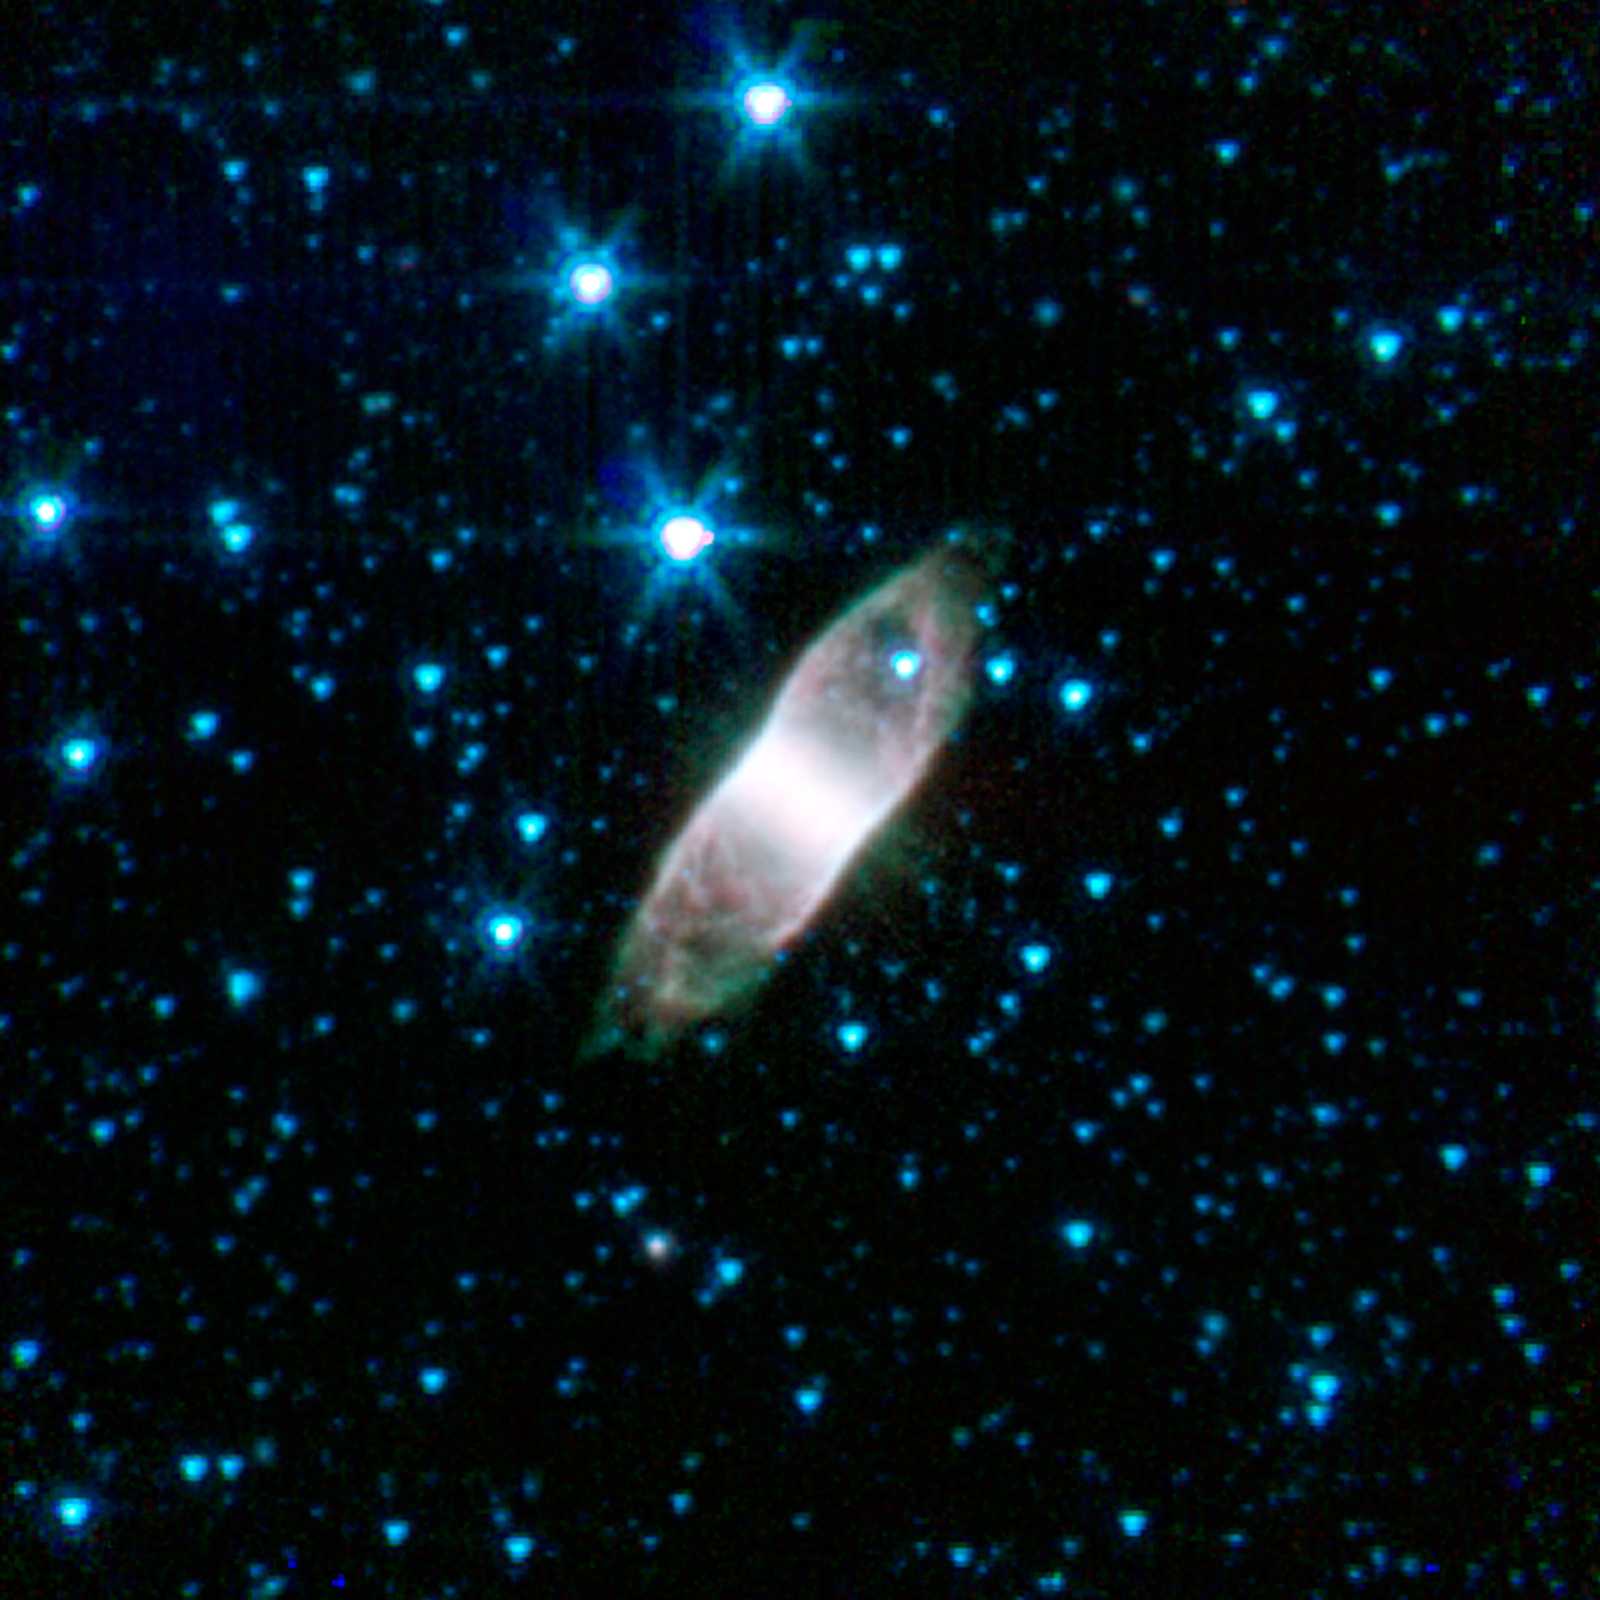

The Boxy Retina Nebula

This boxy, almost rectangular structure, known as the Retina Nebula or IC 4406, shows its infrared glow in this image from NASA's Spitzer Space Telescope. It is found in the constellation Lupis. Estimates of its distance are somewhat uncertain, placing it anywhere from 2,000 to 5,000 light years away from us.

IC 4406 is a planetary nebula, representing the final stage of a star's life. When stars like our sun reach the end of their nuclear fuel burning lifetimes they make one final grab for glory. The outer layers of these stars, which have swollen to something approaching the size of Earth's orbit, get blown into space forming what has been dubbed a "planetary nebula." The expelled gas from the star glows brightly, illuminated by the ultraviolet light from the surviving stellar core, known as a "white dwarf."

Astronomers think it is common for stars to lose their material in winds that preferentially blow out along their axes of rotation, effectively carving out a cylindrical, sometimes rod-shaped, cavity. When these structures are viewed from the side, as with IC 4406, they take on a rectangular shape, like a pipe would when seen from the side.

The somewhat misleading term "planetary nebula" comes from pioneering astronomer William Herschel. If the pipe of IC 4406 were viewed end-on, it would take the appearance of a strangely-structured ball. After observing a number of such round, fuzzy objects, Herschel thought their appearance was roughly similar to the newly-discovered planet Uranus. Because of that similarity, he applied the description of "planetary" to these nebulae.

The term has stuck, even though we now know these stellar remnants have little to do with planets. The only connection is that some of the elements recirculated back into interstellar space may one day end up forming new stars and planetary systems.

Credit: NASA/JPL-Caltech